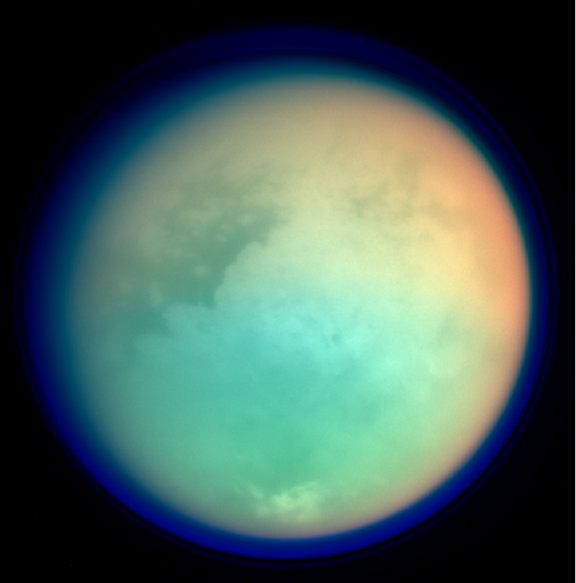

Titan in False Color

This image shows Titan in ultraviolet and infrared wavelengths. It was taken by Cassini’s imaging science subsystem on Oct. 26, 2004, and is constructed from four images acquired through different color filters. Red and green colors represent infrared wavelengths and show areas where atmospheric methane absorbs light. These colors reveal a brighter (redder) northern hemisphere. Blue represents ultraviolet wavelengths and shows the high atmosphere and detached hazes.

Titan has a gigantic atmosphere, extending hundreds of kilometers above the surface. The sharp variations in brightness on Titan’s surface (and clouds near the south pole) are apparent at infrared wavelengths. The image scale of this picture is 6.4 kilometers (4 miles) per pixel.

The Cassini-Huygens mission is a cooperative project of NASA, the European Space Agency and the Italian Space Agency. The Jet Propulsion Laboratory, a division of the California Institute of Technology in Pasadena, manages the Cassini-Huygens mission for NASA’s Office of Space Science, Washington, D.C. The Cassini orbiter and its two onboard cameras, were designed, developed and assembled at JPL. The imaging team is based at the Space Science Institute, Boulder, Colo.

Credit: NASA/JPL/Space Science Institute